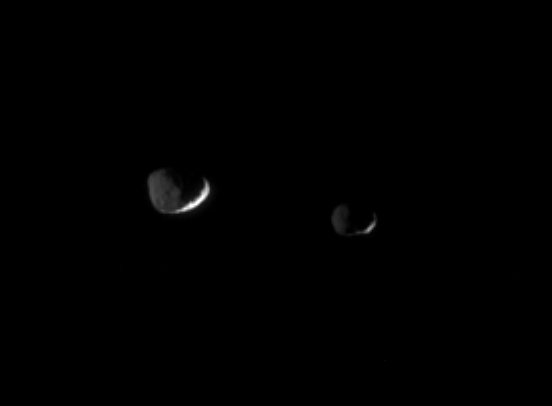

A Dark Duo

Epimetheus (116 kilometers, or 72 miles across, at right) and Janus (181 kilometers, or 113 miles across, at left) are lit here by reflected “greylight” from Saturn. The Sun brightens only thin slivers of the moons’ surfaces.

A few large craters on Janus are visible in the dim light of Saturn.

The image was taken in visible light with the Cassini spacecraft narrow-angle camera on Nov. 29, 2005 a distance of approximately 1.1 million kilometers (700,000 miles) from both moons. Resolution in the original image was 7 kilometers (4 miles) per pixel. The image has been magnified by a factor of two and contrast-enhanced to aid visibility.

The Cassini-Huygens mission is a cooperative project of NASA, the European Space Agency and the Italian Space Agency. The Jet Propulsion Laboratory, a division of the California Institute of Technology in Pasadena, manages the mission for NASA’s Science Mission Directorate, Washington, D.C. The Cassini orbiter and its two onboard cameras were designed, developed and assembled at JPL. The imaging operations center is based at the Space Science Institute in Boulder, Colo.

Credit: NASA/JPL/Space Science Institute